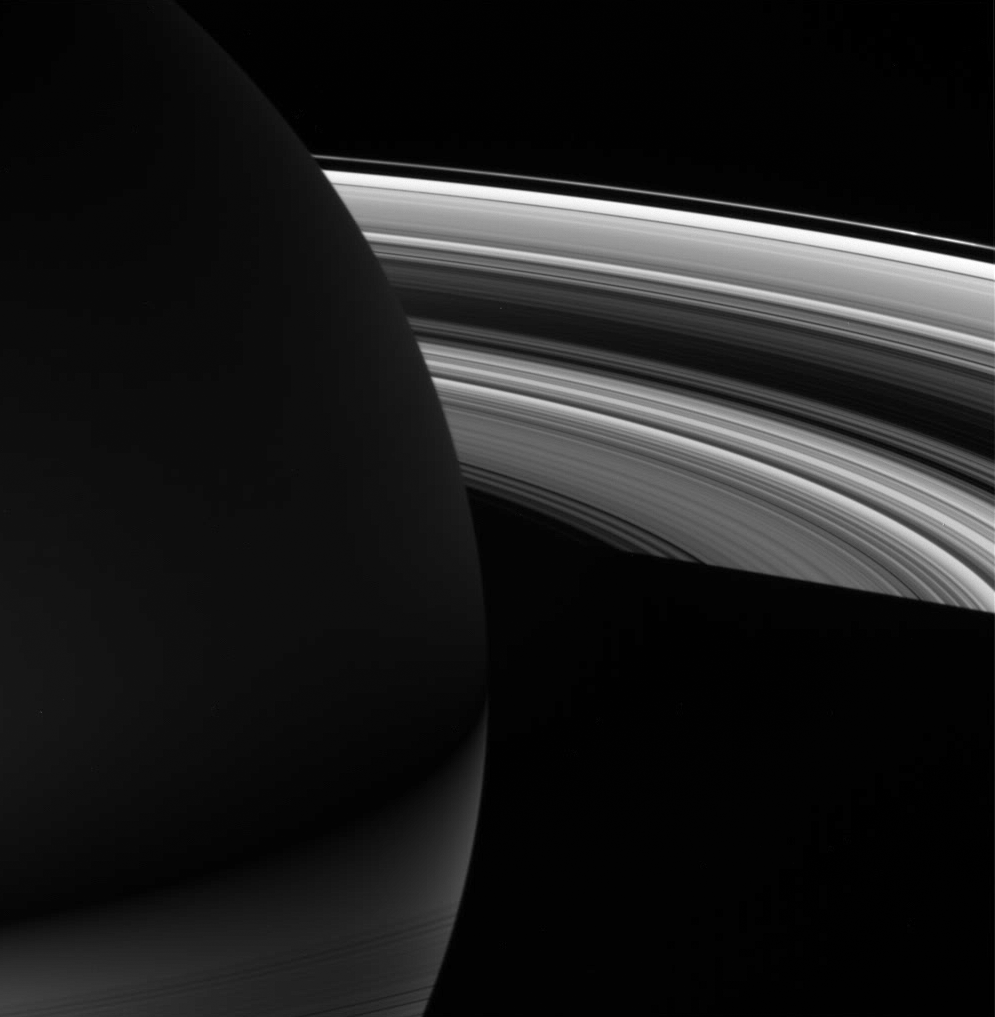

Night on Saturn

The night skies of Saturn are graced by the planet’s dazzling rings, but as this image shows, one’s view could be very different depending on the season and from which hemisphere one gazes up.

This point of view shows that the southern hemisphere is much brighter on the planet’s night side than the northern hemisphere, owing to the brilliance of sunlight reflecting off the southern illuminated rings. The northern hemisphere sees only the ghostly glow of the dim scattered light that manages to penetrate the rings.

The planet’s shadow eclipses the rings themselves in the lower half of this scene, but close inspection shows ringlets in the C ring silhouetted against the southern latitudes.

The image was taken in visible light with the Cassini spacecraft wide-angle camera on July 25, 2006 at a distance of approximately 952,000 kilometers (592,000 miles) from Saturn and at a Sun-Saturn-spacecraft, or phase, angle of 124 degrees. Image scale is 53 kilometers (33 miles) per pixel.

The Cassini-Huygens mission is a cooperative project of NASA, the European Space Agency and the Italian Space Agency. The Jet Propulsion Laboratory, a division of the California Institute of Technology in Pasadena, manages the mission for NASA’s Science Mission Directorate, Washington, D.C. The Cassini orbiter and its two onboard cameras were designed, developed and assembled at JPL. The imaging operations center is based at the Space Science Institute in Boulder, Colo.

Credit: NASA/JPL/Space Science Institute